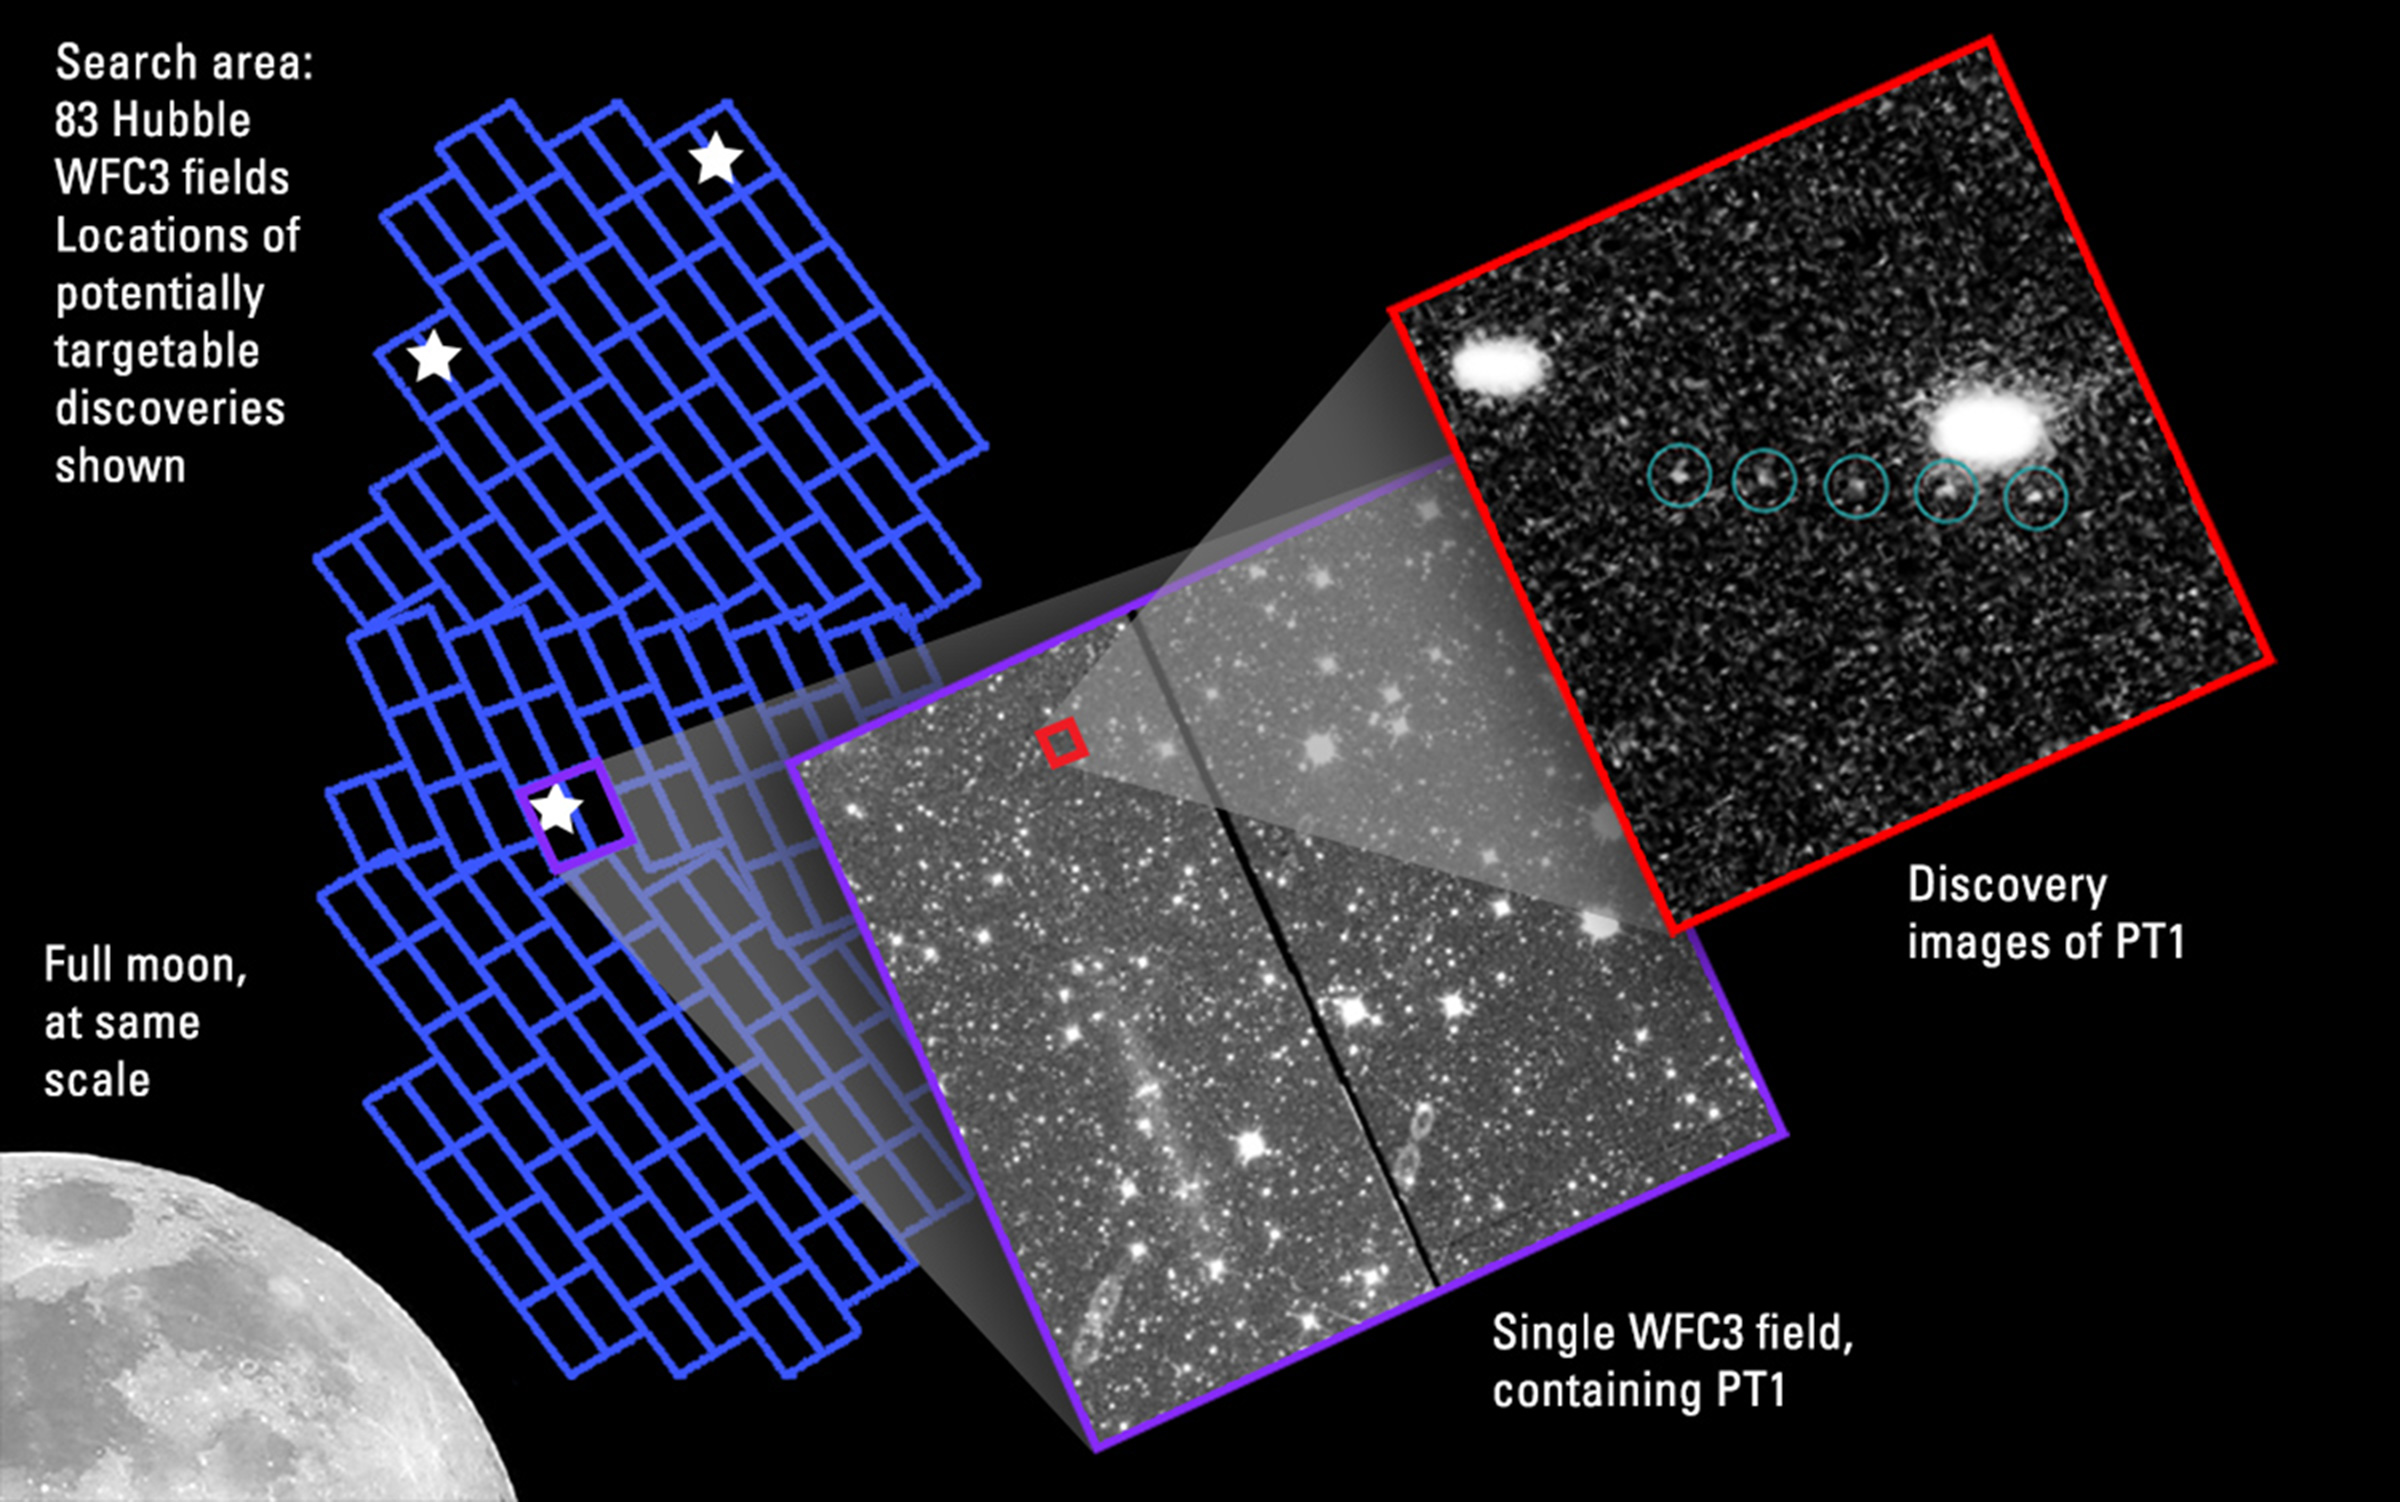

Hubble’s Search for Kuiper Belt Objects

A Kuiper Belt object (KBO) that is potentially reachable by NASA's Pluto-bound New Horizons probe is visible in multiple exposures taken with the Hubble Space Telescope. Hubble tracked the KBO (labeled PT1) moving against the crowded background field of stars in the summer constellation Sagittarius. The object is no bigger than 19 to 28 miles across, and it is a deep-freeze relic of what the outer solar system was like 4.6 billion years ago, during the period when the Sun formed. The image at right shows the KBO at an estimated distance of approximately 4 billion miles from Earth. As the KBO orbits the Sun, its position noticeably shifts between exposures taken approximately 10 minutes apart. Following an initial proof of concept of the Hubble pilot observing program in June, the New Horizons team was awarded telescope time by the Space Telescope Science Institute for a wider survey in July. When the search was completed in early September, the team identified this KBO as "definitely reachable" by the New Horizons spacecraft.

Credit: NASA, ESA SwRI, JHU/APL, and the New Horizons KBO Search Team